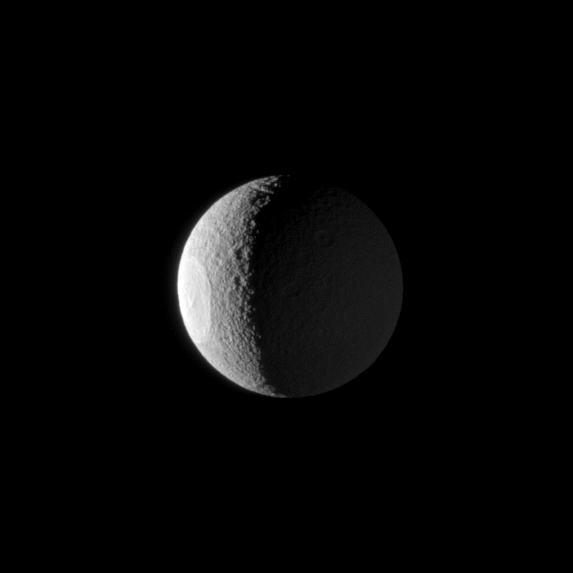

Not-So-Dark Side of Tethys

The huge Odysseus Crater is clearly illuminated by the sun on the western limb of Tethys, but Saturn shining from the right makes the smaller craters on the eastern part of the moon also visible.

The ancient Odysseus Crater is 450 kilometers, or 280 miles, across and covers a sizable chunk of the moon. North on Tethys (1062 kilometers, or 660 miles across) is up and rotated 31 degrees to the left. This view looks toward the Saturn-facing side of the moon.

The image was taken in visible light with the Cassini spacecraft narrow-angle camera on Jan. 22, 2009. The view was acquired at a distance of approximately 793,000 kilometers (493,000 miles) from Tethys and at a Sun-Tethys-spacecraft, or phase, angle of 112 degrees. Image scale is 5 kilometers (3 miles) per pixel.

The Cassini-Huygens mission is a cooperative project of NASA, the European Space Agency and the Italian Space Agency. The Jet Propulsion Laboratory, a division of the California Institute of Technology in Pasadena, manages the mission for NASA’s Science Mission Directorate, Washington, D.C. The Cassini orbiter and its two onboard cameras were designed, developed and assembled at JPL. The imaging operations center is based at the Space Science Institute in Boulder, Colo.>

Credit: NASA/JPL/Space Science Institute